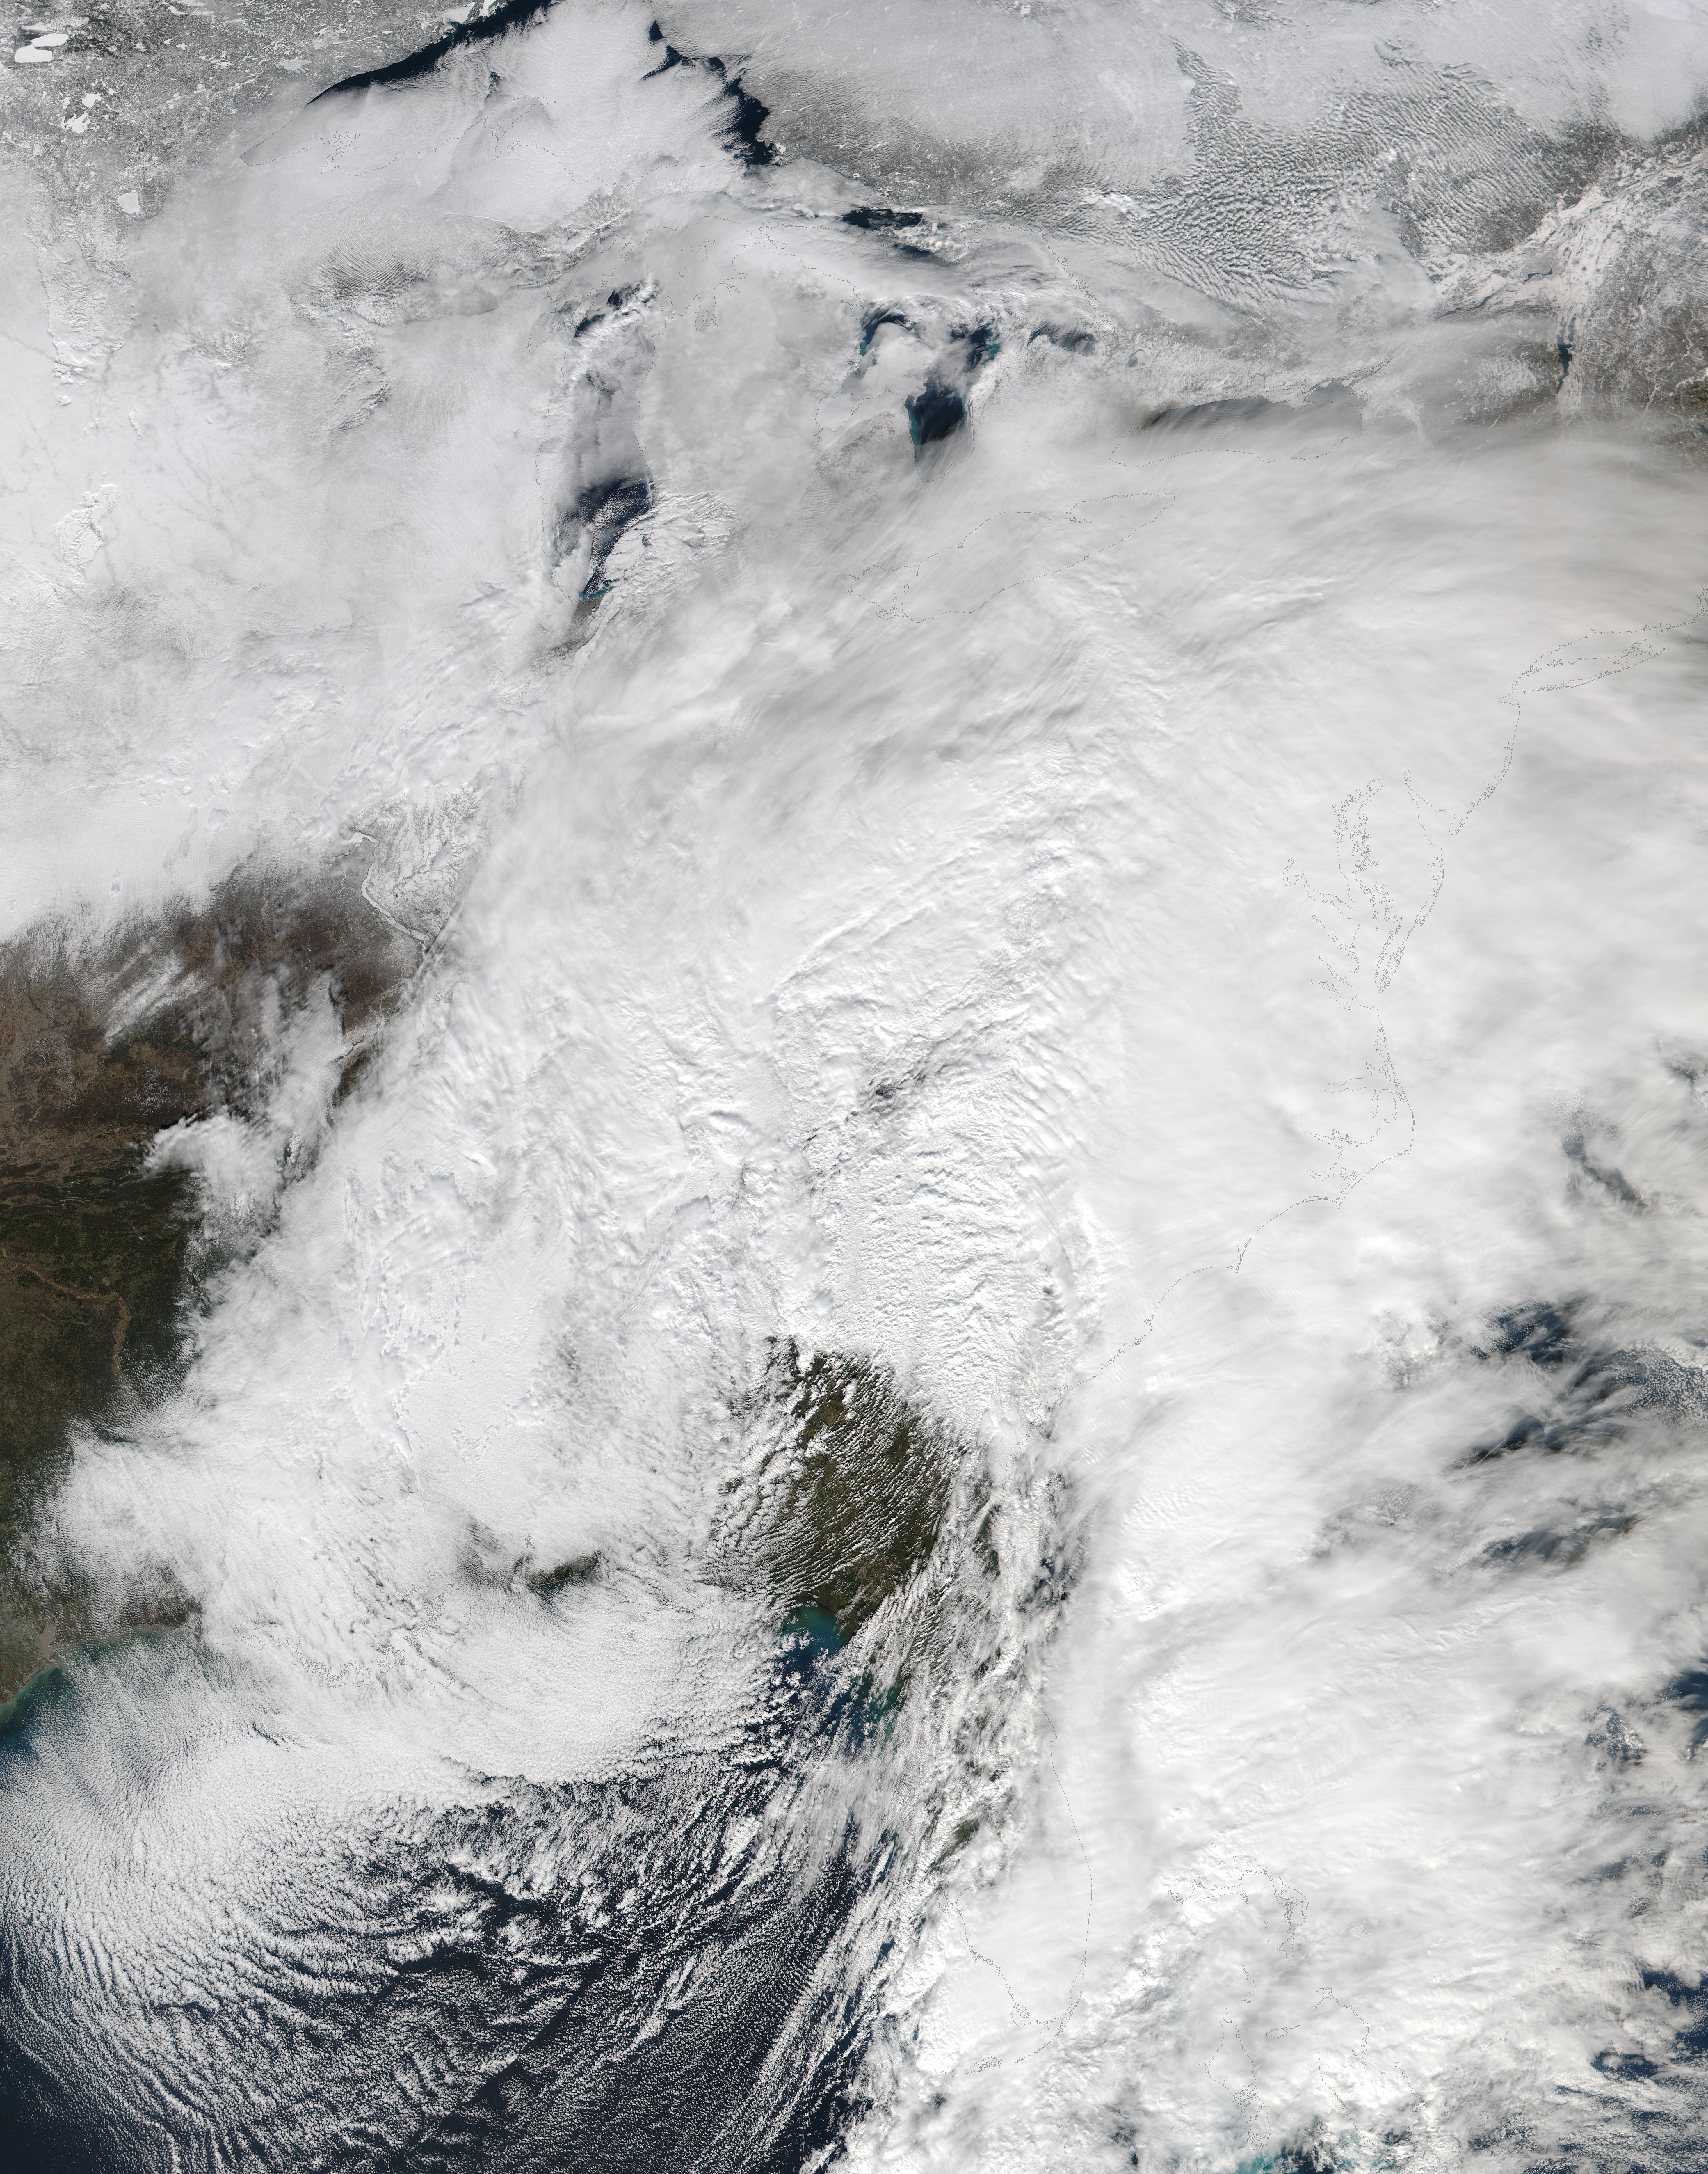

Winter storm over the eastern United States

NASA-NOAA's Suomi NPP satellite passed over the large low pressure area on January 22 at 1855 UTC (1:55 p.m. EST) that stretched from New England south to Florida.

Credit: NASA/NOAA/Goddard Rapid Response Team Credit: NASA/Goddard/Suomi NPP/VIIRS